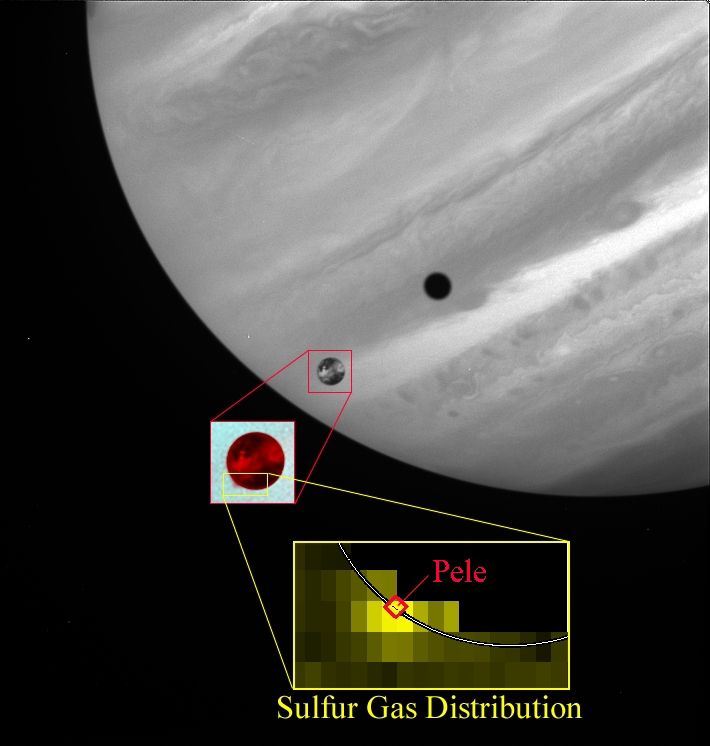

Sulfur Gas in Pele’s Plume

This image depicts the discovery of sulfur gas in the plume of the Pele volcano on Jupiter’s moon Io, as seen by the Hubble Space Telescope in October 1999, during a flyby of Io by NASA’s Galileo spacecraft. The main image shows Io passing in front of Jupiter as seen by Hubble’s Wide-Field Planetary Camera (WFPC2) in near-ultraviolet light. The small inset shows that when a WFPC2 image at shorter ultraviolet wavelengths is included in a color composite with the near-ultraviolet image, Io’s Pele plume appears as a dark smudge off the edge of Io’s disk, silhouetted against Jupiter. The larger inset shows data from Hubble’s Space Telescope Imaging Spectrograph, which mapped the composition of Pele’s plume by analyzing the ultraviolet light from Jupiter which had passed through the plume. The regions shown in yellow were rich in sulfur gas, which was precisely centered over the Pele volcano, whose position is shown along with the edge of Io’s disk.

Credit: NASA/JPL/Lowell Observatory